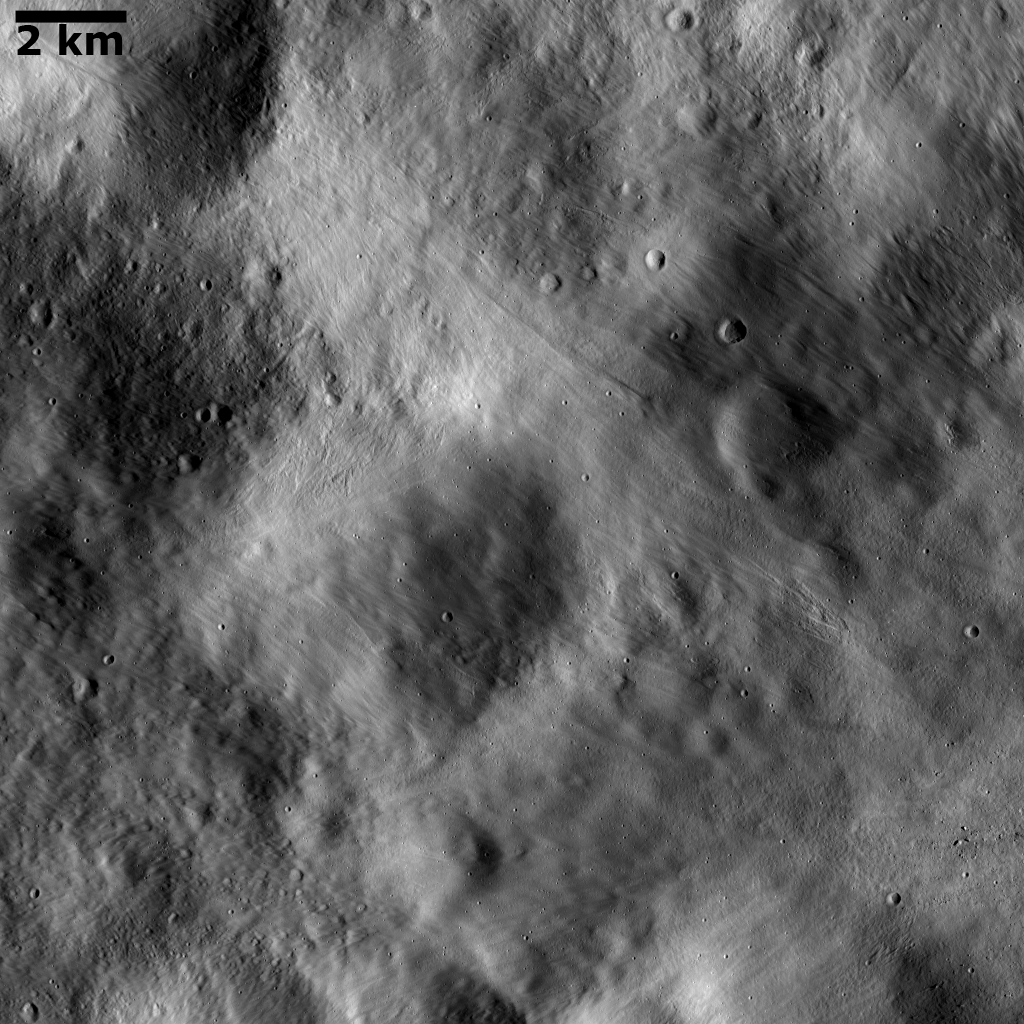

Impact Ejecta Deposits Covering Underlying Topography

This Dawn FC (framing camera) image shows impact ejecta deposits dominating Vesta’s landscape. This impact ejecta material was ejected from an impact crater located outside the imaged area. When this fine-grained ejecta was deposited on Vesta’s surface the underlying topography was smoothed out, which results in the subdued and blurred appearance of the landscape in this image. Large, house-sized boulders are scattered across the surface and these are especially clear in the lower right part of the image. Large boulders such as these are also frequently ejected as impact craters form. Some younger, fresher impact craters have been superimposed onto the ejecta deposits and are visible across the image.

This image is located in Vesta’s Numisia quadrangle and the center of the image is 1.0 degrees south latitude, 269.0 degrees east longitude. NASA’s Dawn spacecraft obtained this image with its framing camera on Dec. 18, 2011. This image was taken through the camera’s clear filter. The distance to the surface of Vesta is 200 kilometers (124 miles) and the image has a resolution of about 18 meters (59 feet) per pixel. This image was acquired during the LAMO (low-altitude mapping orbit) phase of the mission.

The Dawn mission to Vesta and Ceres is managed by NASA’s Jet Propulsion Laboratory, a division of the California Institute of Technology in Pasadena, for NASA’s Science Mission Directorate, Washington D.C. UCLA is responsible for overall Dawn mission science. The Dawn framing cameras have been developed and built under the leadership of the Max Planck Institute for Solar System Research, Katlenburg-Lindau, Germany, with significant contributions by DLR German Aerospace Center, Institute of Planetary Research, Berlin, and in coordination with the Institute of Computer and Communication Network Engineering, Braunschweig. The Framing Camera project is funded by the Max Planck Society, DLR, and NASA/JPL.

Credit: NASA/JPL-Caltech/UCLA/MPS/DLR/IDA